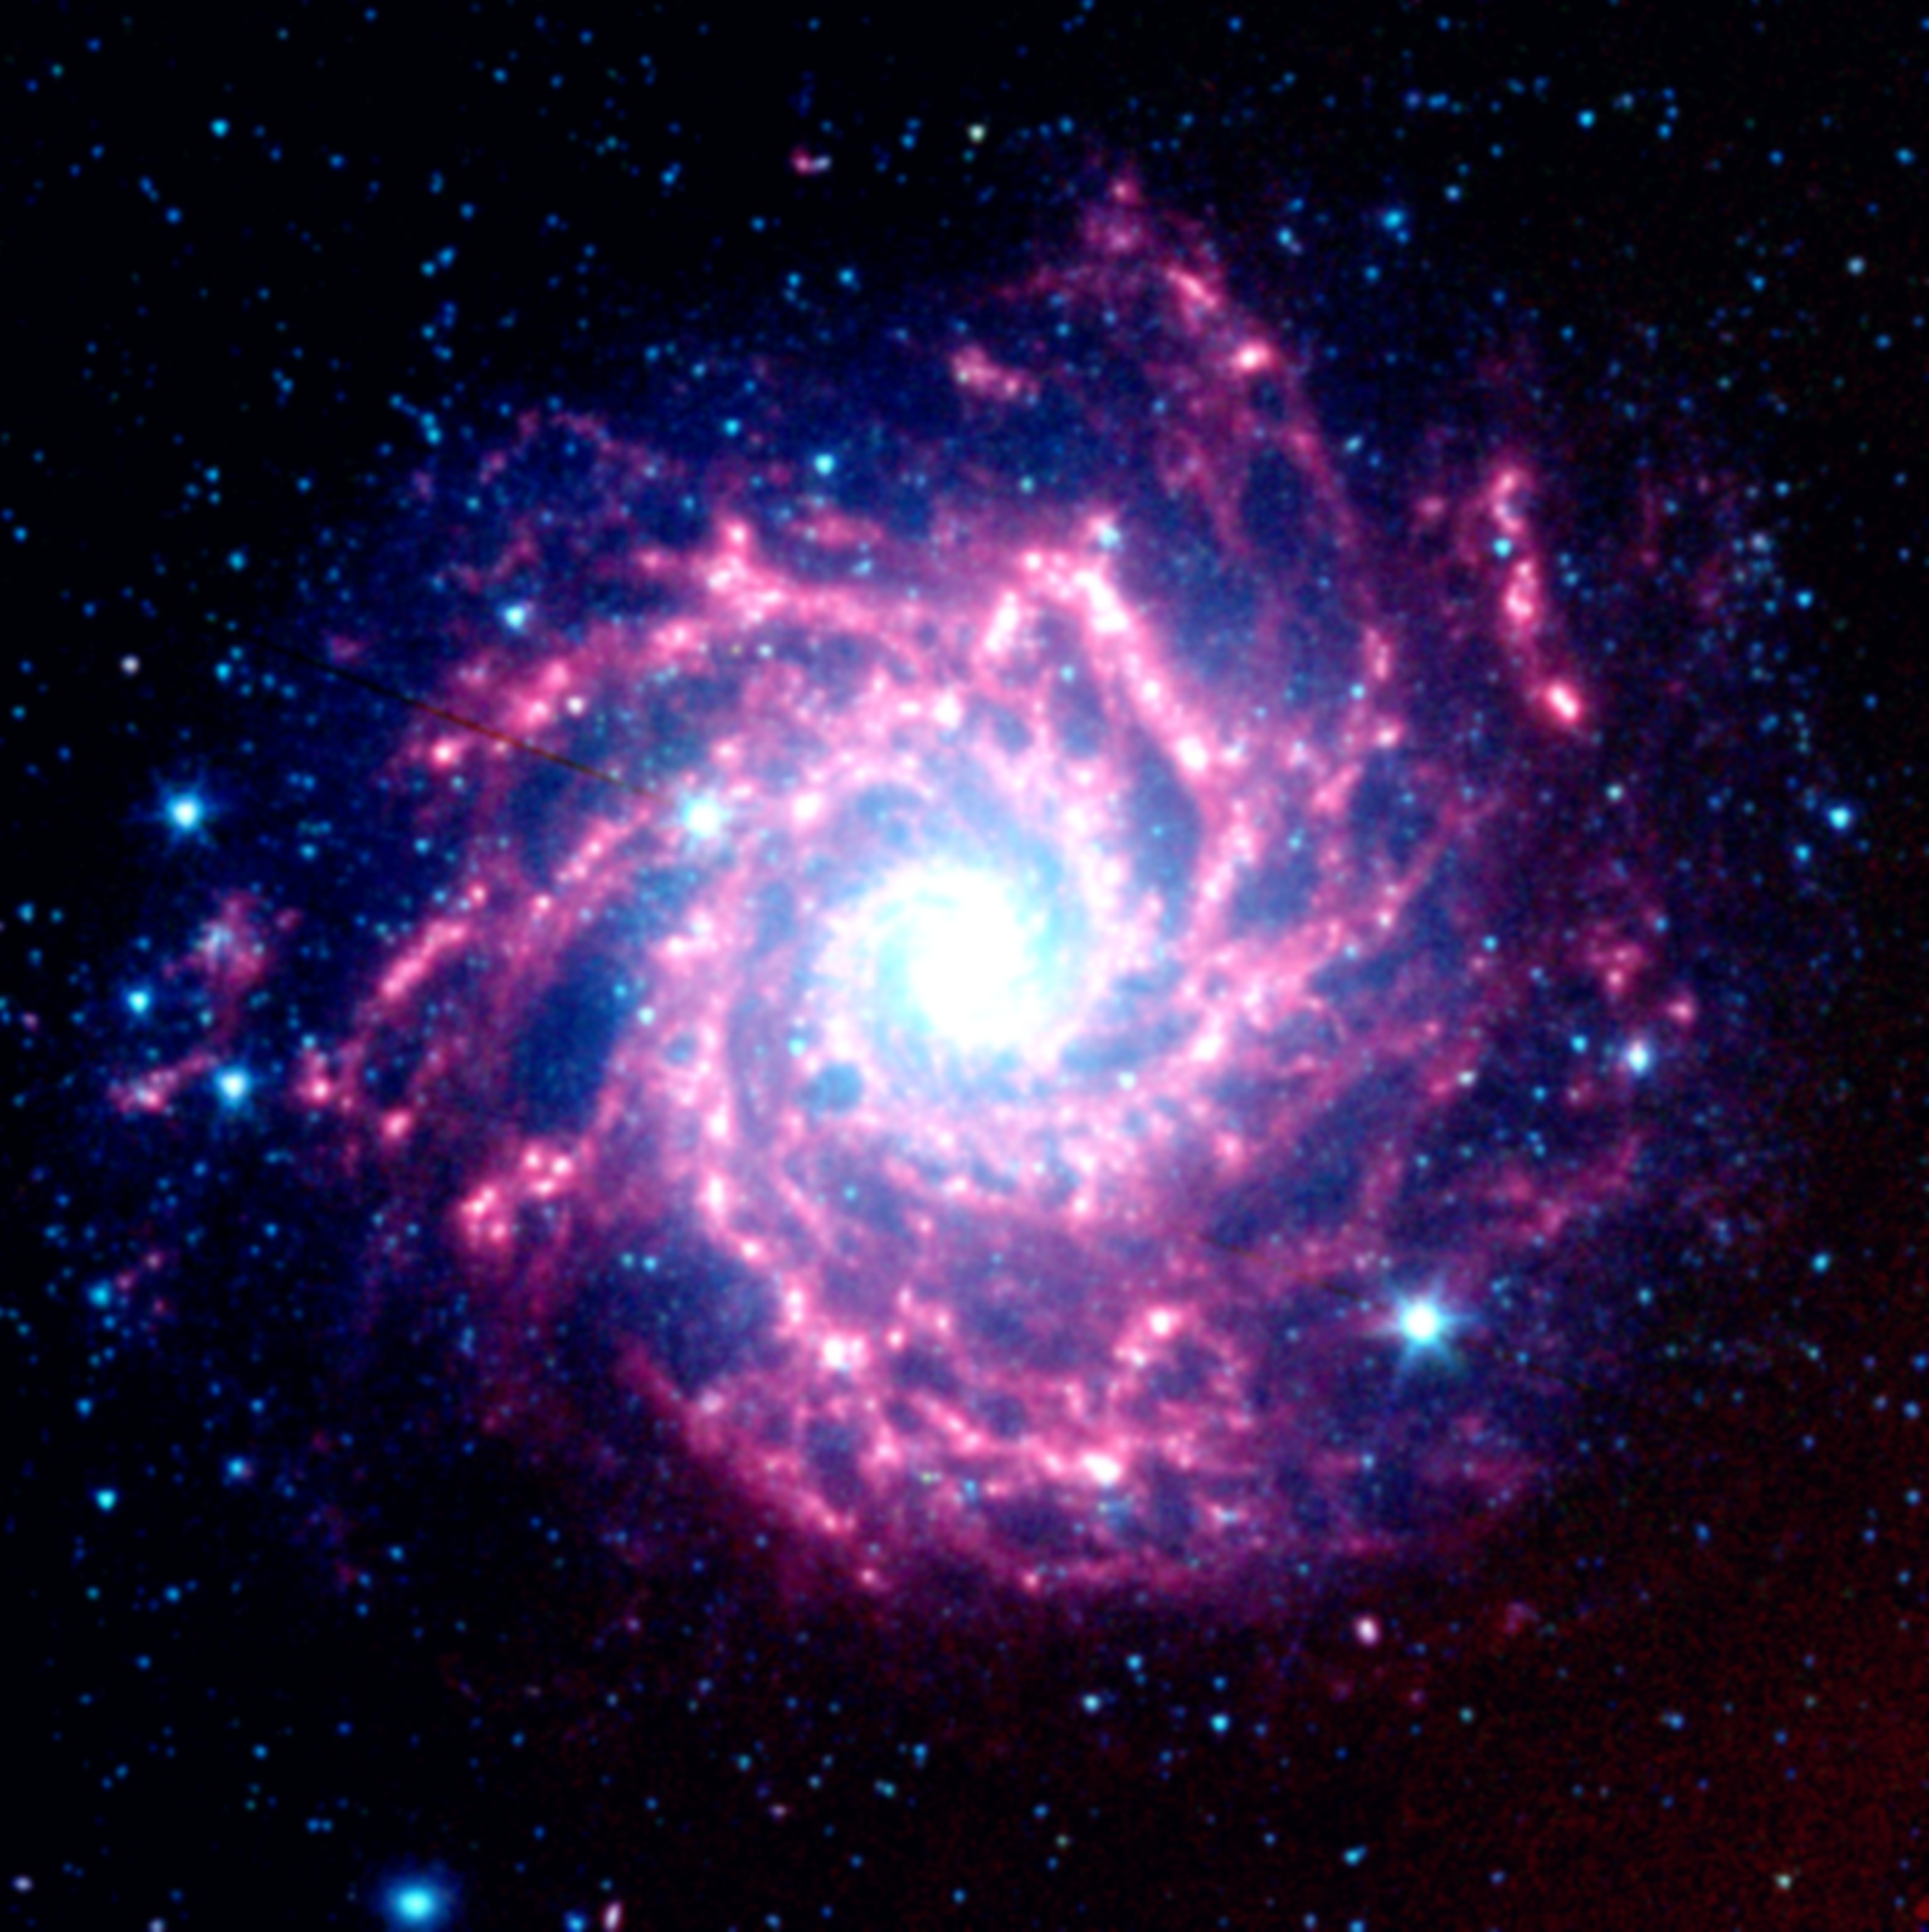

Supernova Dust Factory in M74

Figure 1: Supernova Dust Factory in Galaxy M74

Figure 2: July 2004Figure 3: January 2005
This image is the galaxy M74, as seen by Spitzer’s infrared array camera. The white box (see figure 1) to the left of the galaxy’s center identifies the location of the supernova remnant. In all the images, the blue dots represent hot gas and stars. The galaxy’s cool dust is shown in red.

Astronomers using NASA’s Spitzer Space Telescope have spotted a “dust factory” 30 million light-years away in the spiral galaxy M74. The factory is located at the scene of a massive star’s explosive death, or supernova.

While astronomers have suspected for years that supernovae could be producers of cosmic dust particles, the technology to confirm this suspicion has only recently become available.

The dust factory, also known as supernova SN 2003gd, is shown at the center of the two small insets from Spitzer’s infrared array camera. A white arrow points to its exact location (see figure 1). The yellow-green dot shown in the July 2004 inset (see figure 2) shows that the source’s temperature is warmer than the surrounding material. This is because newly formed dust within the supernova is just starting to cool. By January 2005, the dust had cooled and completely faded from the camera’s view (see figure 3). However, it was still detected in January 2005 by another instrument aboard Spitzer called the multiband imaging photometer. The image from that instrument is not shown here.

The images are false-color, infrared composites, in which 3.6-micron light is blue, 4.5-micron light is green, and 8-micron light is red.

Credit: NASA/JPL-Caltech/STScI